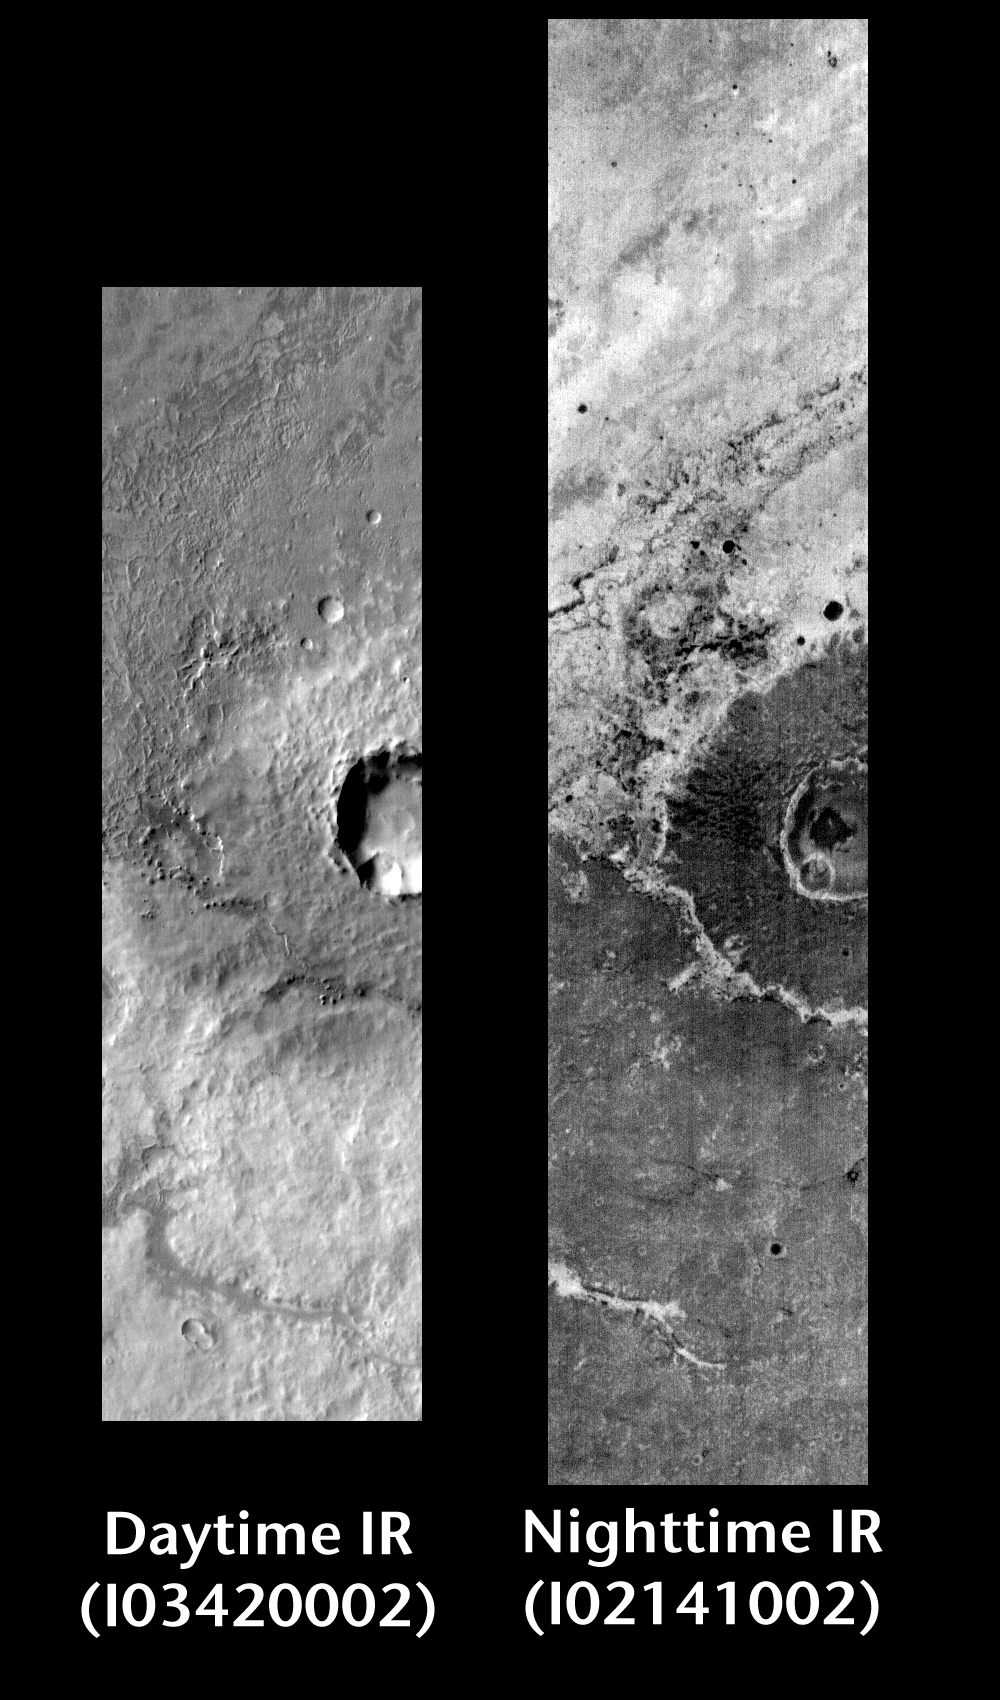

Meridiani Crater in Day and Night

Released 14 June 2004

This pair of images shows crater ejecta in the Terra Meridiani region.

Day/Night Infrared Pairs

The image pairs presented focus on a single surface feature as seen in both the daytime and nighttime by the infrared THEMIS camera. The nighttime image (right) has been rotated 180 degrees to place north at the top.

Infrared image interpretation

Daytime:Infrared images taken during the daytime exhibit both the morphological and thermophysical properties of the surface of Mars. Morphologic details are visible due to the effect of sun-facing slopes receiving more energy than antisun-facing slopes. This creates a warm (bright) slope and cool (dark) slope appearance that mimics the light and shadows of a visible wavelength image. Thermophysical properties are seen in that dust heats up more quickly than rocks. Thus dusty areas are bright and rocky areas are dark.

Nighttime:Infrared images taken during the nighttime exhibit only the thermophysical properties of the surface of Mars. The effect of sun-facing versus non-sun-facing energy dissipates quickly at night. Thermophysical effects dominate as different surfaces cool at different rates through the nighttime hours. Rocks cool slowly, and are therefore relatively bright at night (remember that rocks are dark during the day). Dust and other fine grained materials cool very quickly and are dark in nighttime infrared images.

Image information: IR instrument. Latitude -1.6, Longitude 4.1 East (355.9 West). 100 meter/pixel resolution.

Note: this THEMIS visual image has not been radiometrically nor geometrically calibrated for this preliminary release. An empirical correction has been performed to remove instrumental effects. A linear shift has been applied in the cross-track and down-track direction to approximate spacecraft and planetary motion. Fully calibrated and geometrically projected images will be released through the Planetary Data System in accordance with Project policies at a later time.

NASA’s Jet Propulsion Laboratory manages the 2001 Mars Odyssey mission for NASA’s Office of Space Science, Washington, D.C. The Thermal Emission Imaging System (THEMIS) was developed by Arizona State University, Tempe, in collaboration with Raytheon Santa Barbara Remote Sensing. The THEMIS investigation is led by Dr. Philip Christensen at Arizona State University. Lockheed Martin Astronautics, Denver, is the prime contractor for the Odyssey project, and developed and built the orbiter. Mission operations are conducted jointly from Lockheed Martin and from JPL, a division of the California Institute of Technology in Pasadena.

Credit: NASA/JPL/Arizona State University